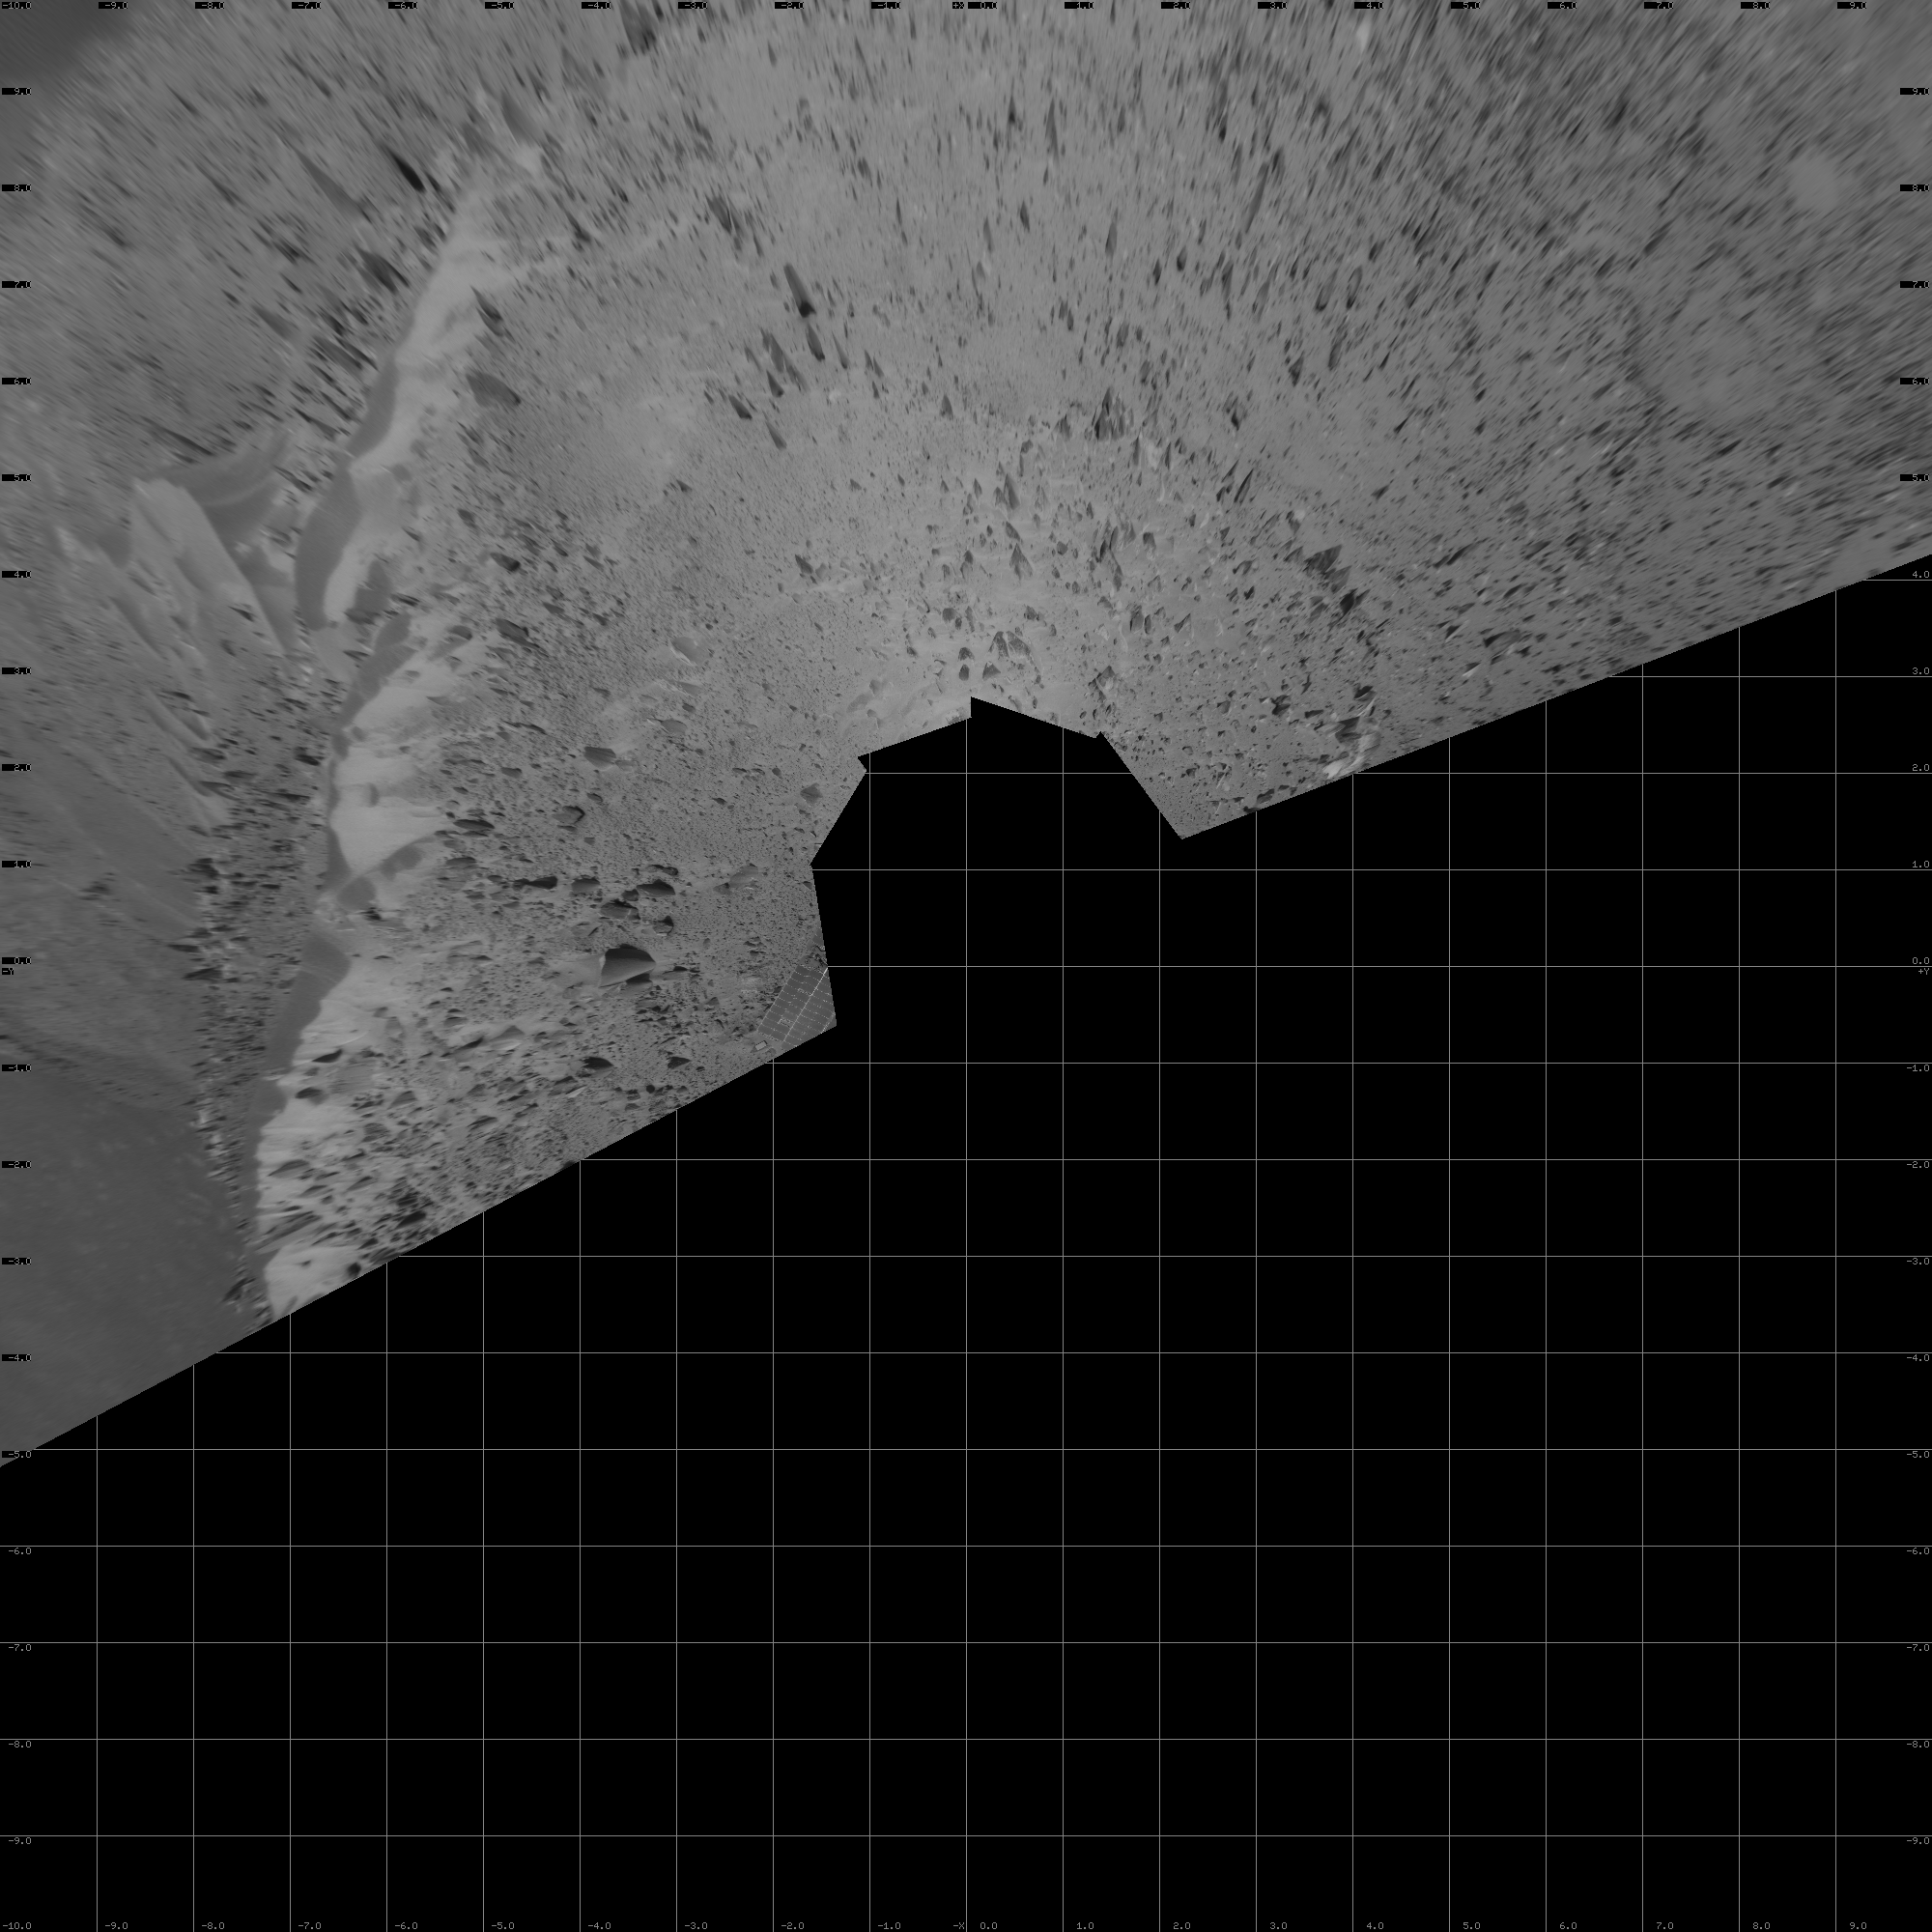

After Conquering ‘Husband Hill,’ Spirit Moves On (Vertical)

The first explorer ever to scale a summit on another planet, NASA’s Mars Exploration Rover Spirit has begun a long trek downward from the top of “Husband Hill” to new destinations. As shown in this 180-degree panorama from east of the summit, Spirit’s earlier tracks are no longer visible. They are off to the west (to the left in this view). Spirit’s next destination is “Haskin Ridge,” straight ahead along the edge of the steep cliff on the right side of this panorama.

The scene is a mosaic of images that Spirit took with the navigation camera on the rover’s 635th Martian day, or sol, (Oct. 16, 2005) of exploration of Gusev Crater on Mars. This view is presented in a vertical projection with geometric seam correction.

Credit: NASA/JPL-Caltech